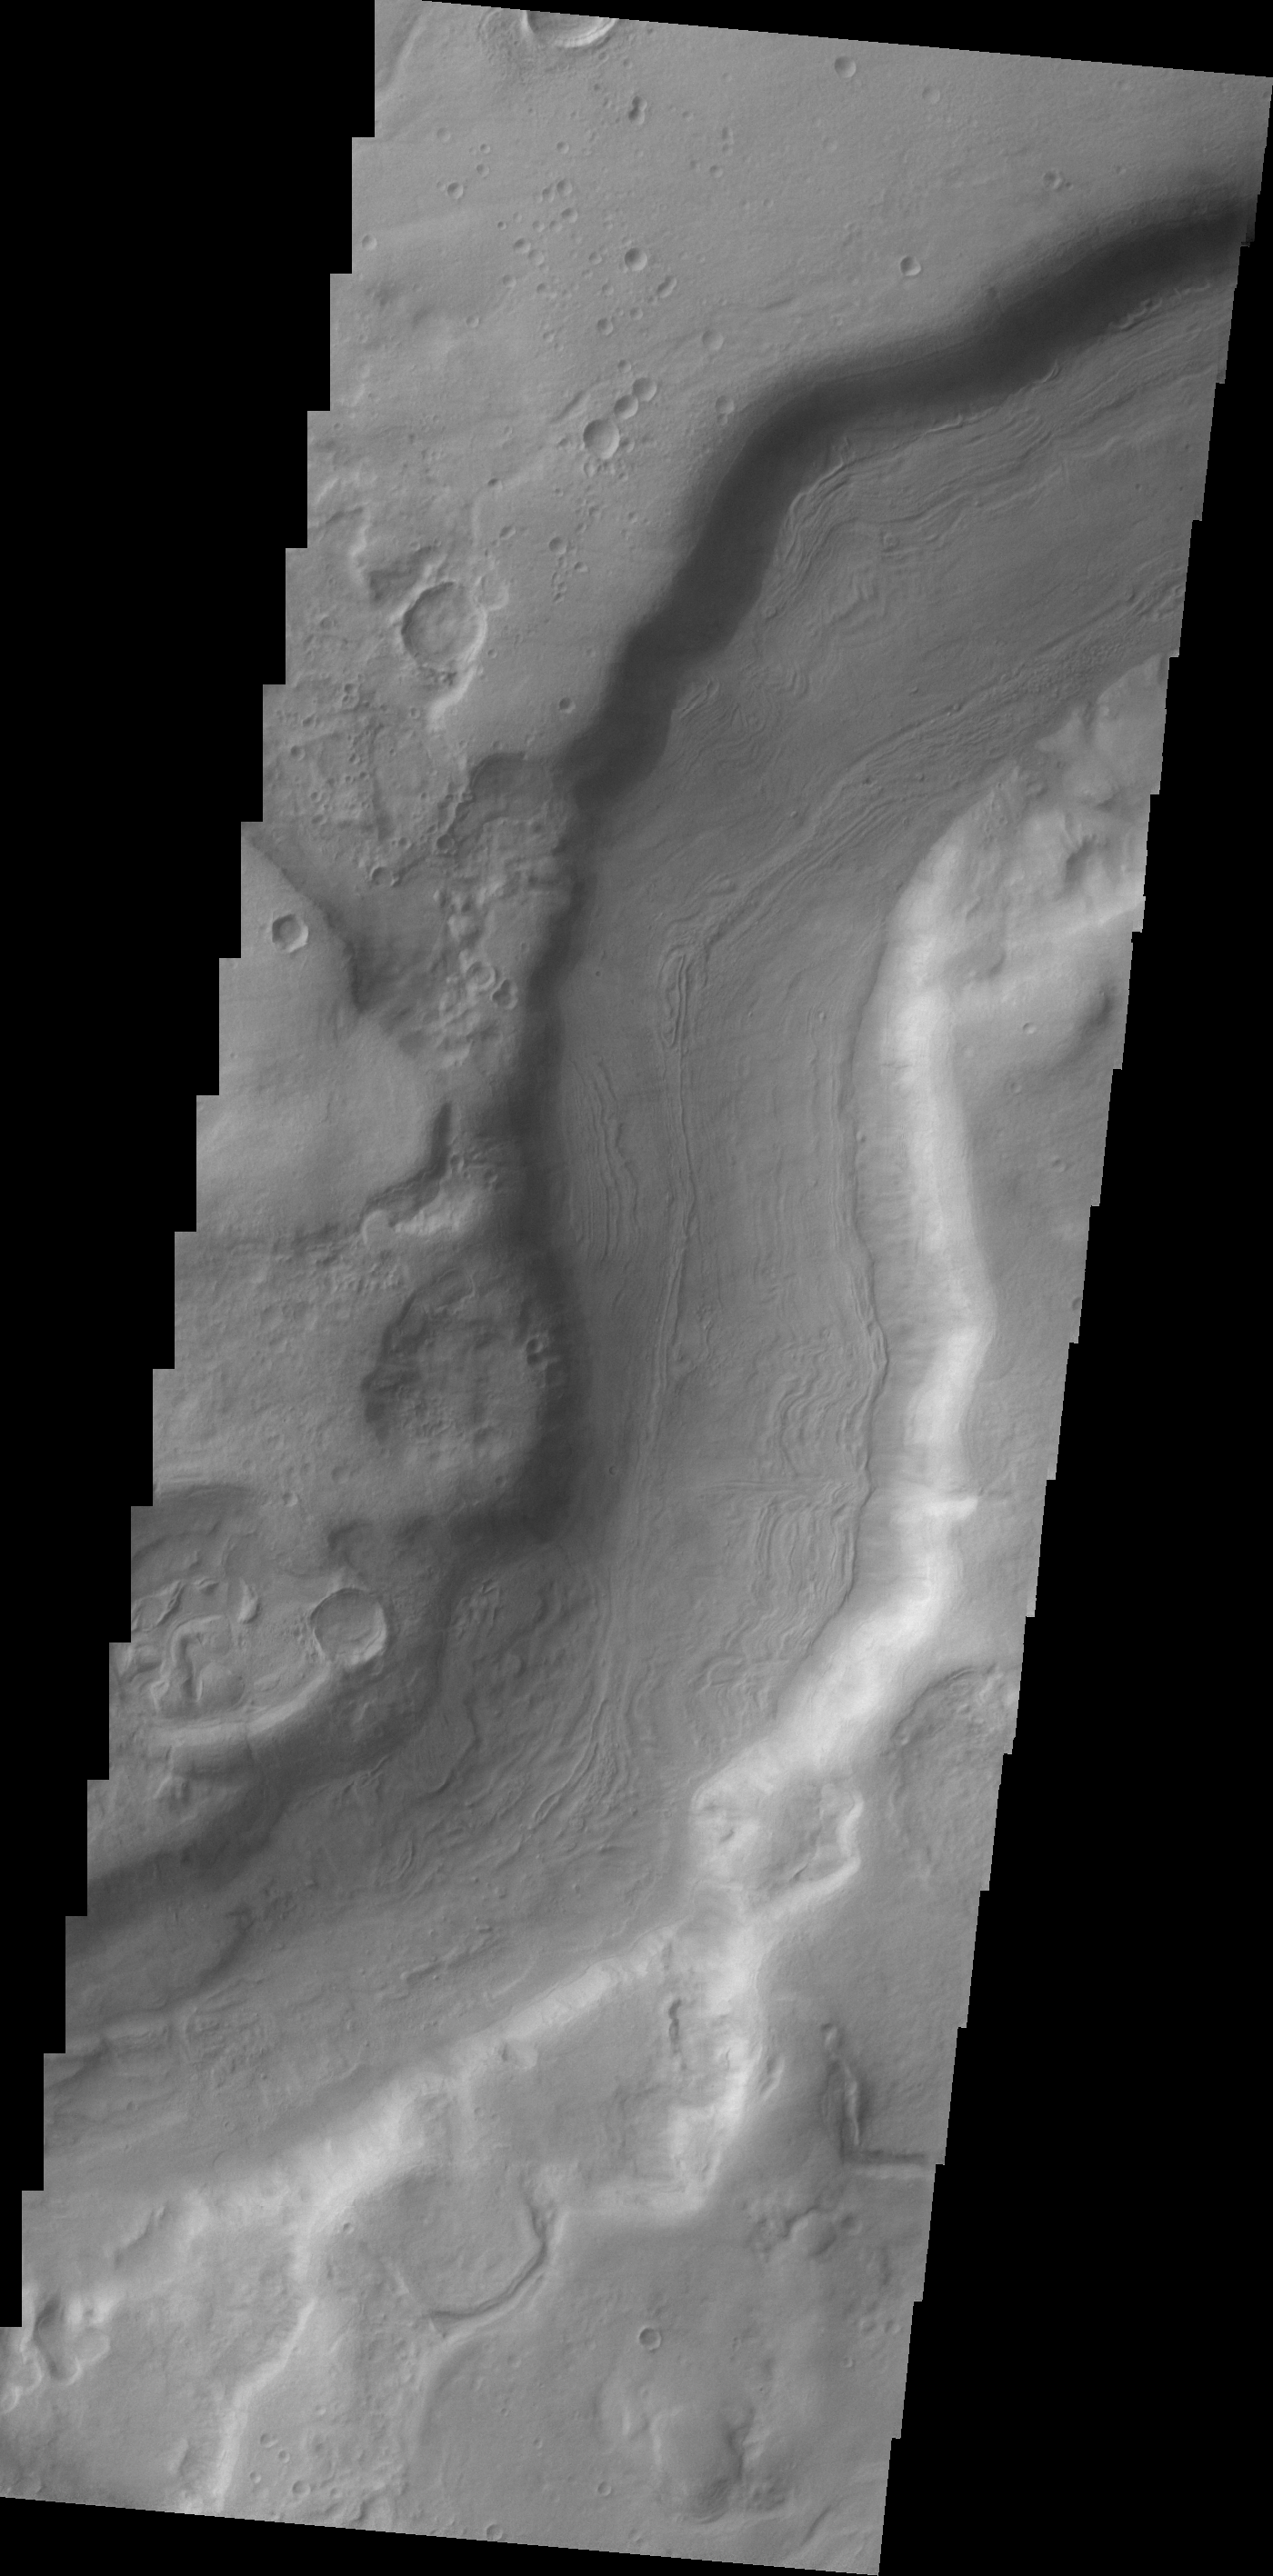

Dao Valles

A small section of Dao Vallis in shown in this VIS image. Dao Vallis is a major channel that drains into Hellas Planitia.

Credit: NASA/JPL/ASU